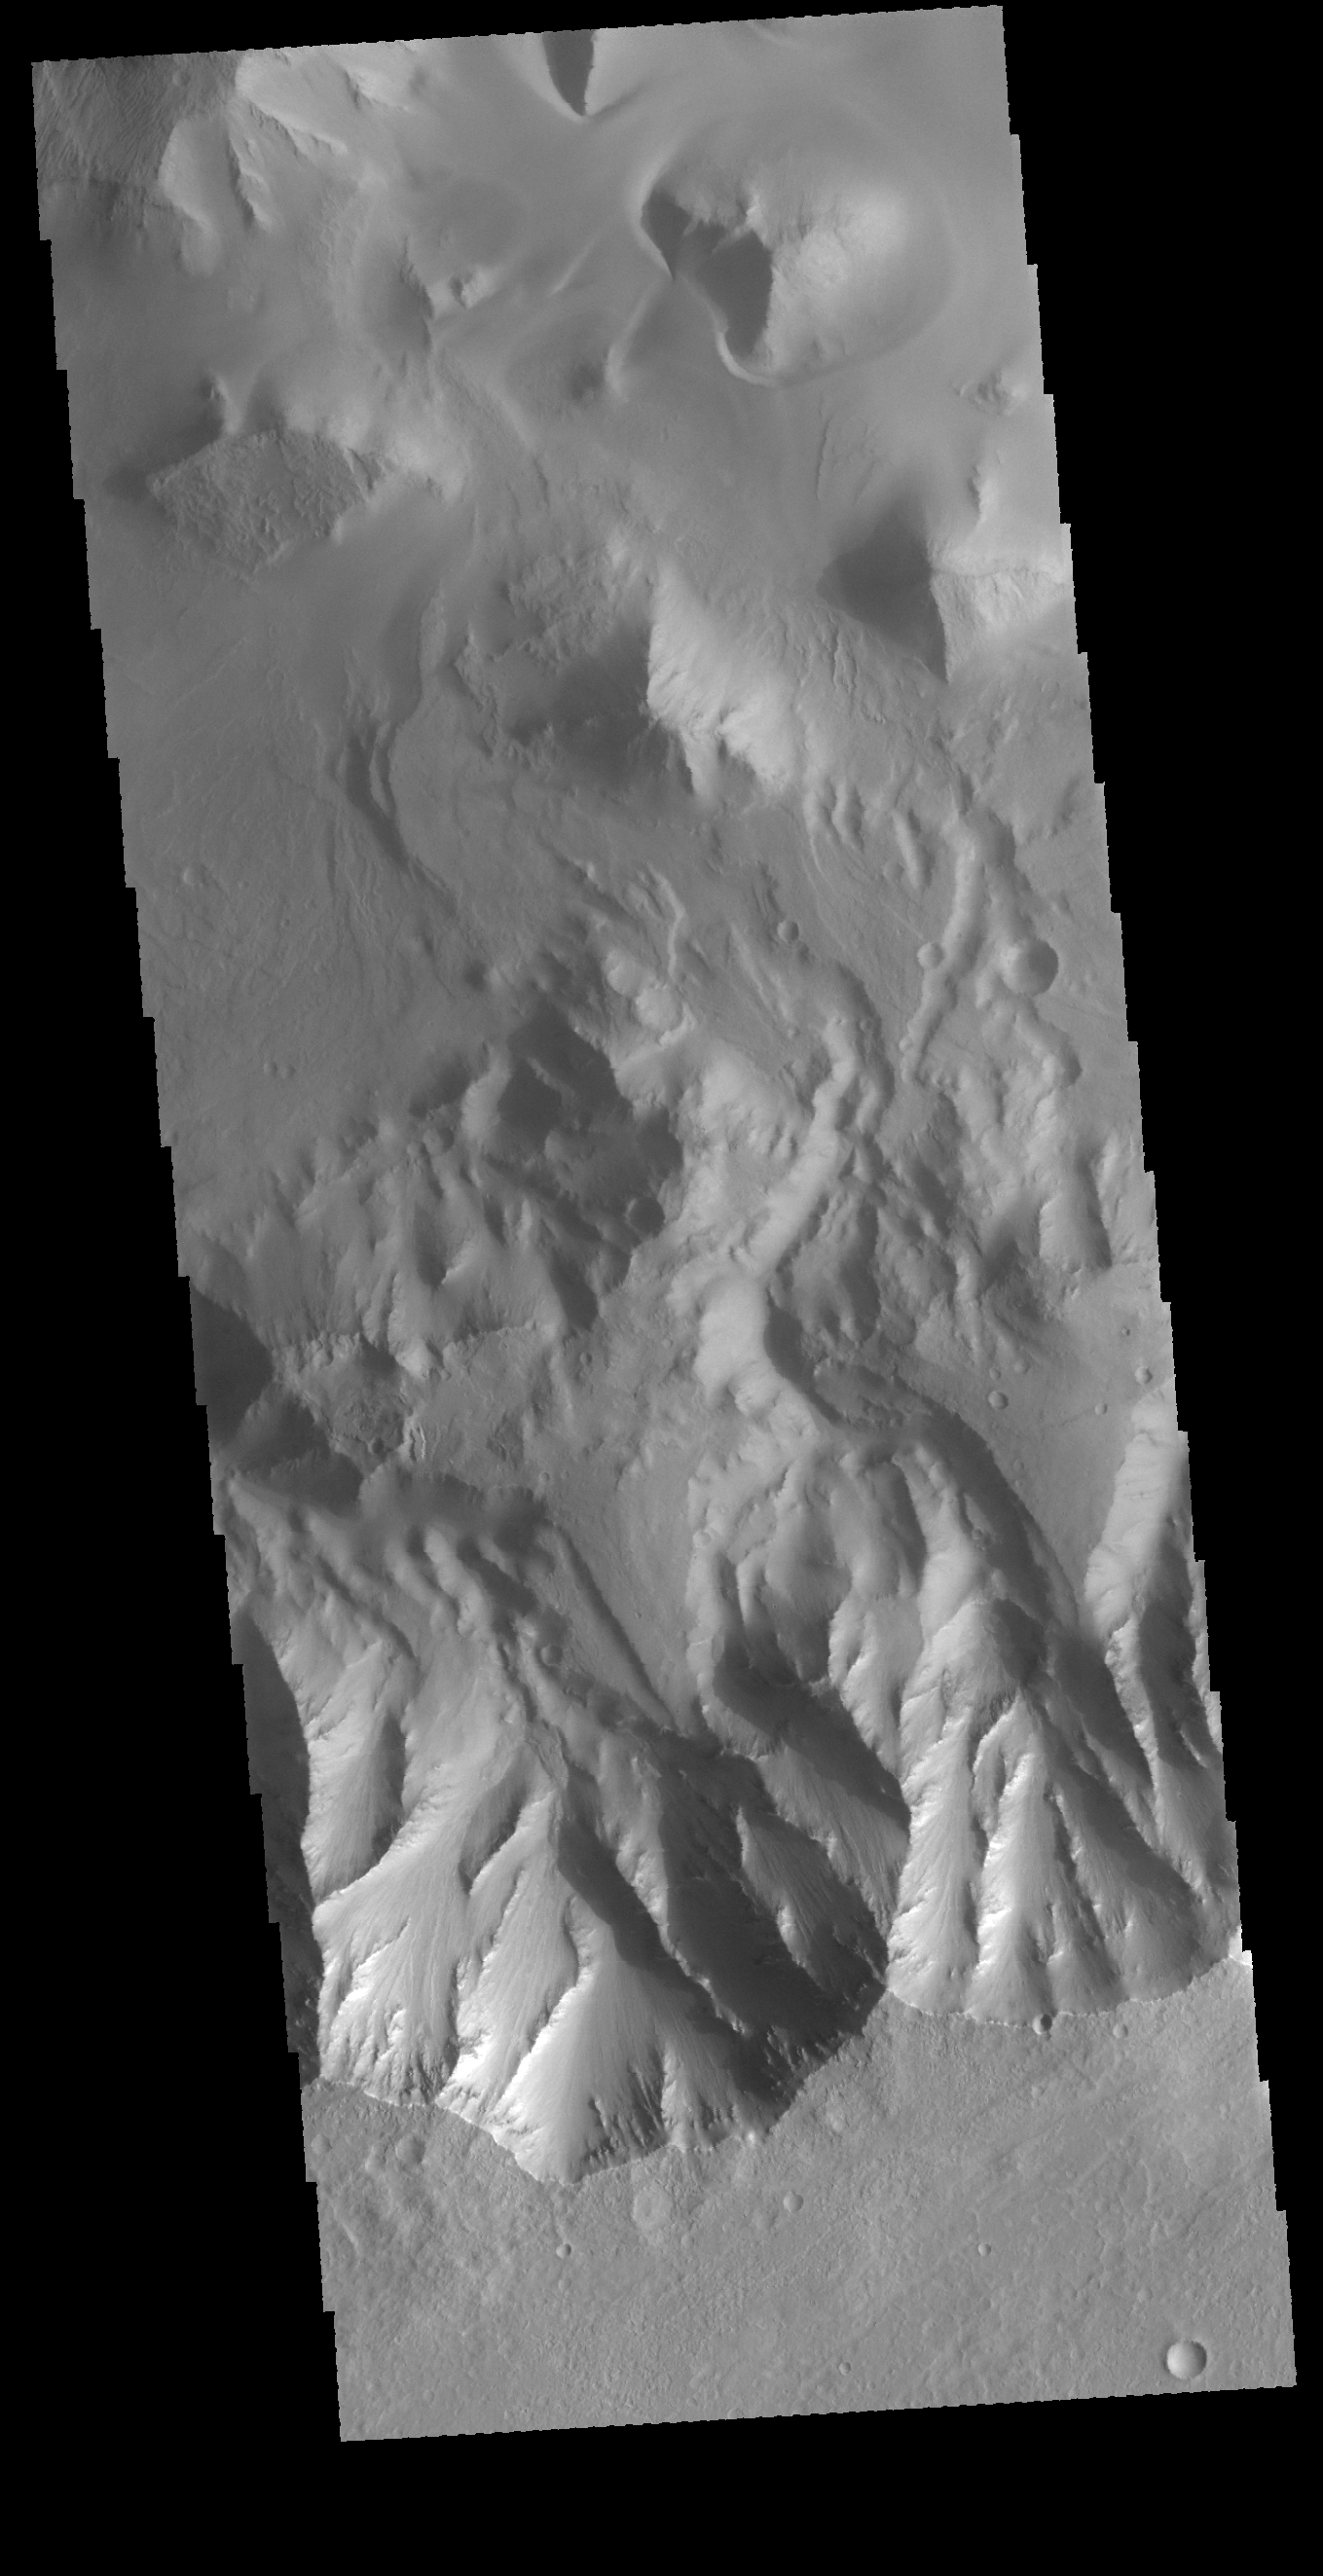

Juventae Chasma

This VIS image shows the southern wall of Juventae Chasma.

Credit: NASA/JPL-Caltech/ASU